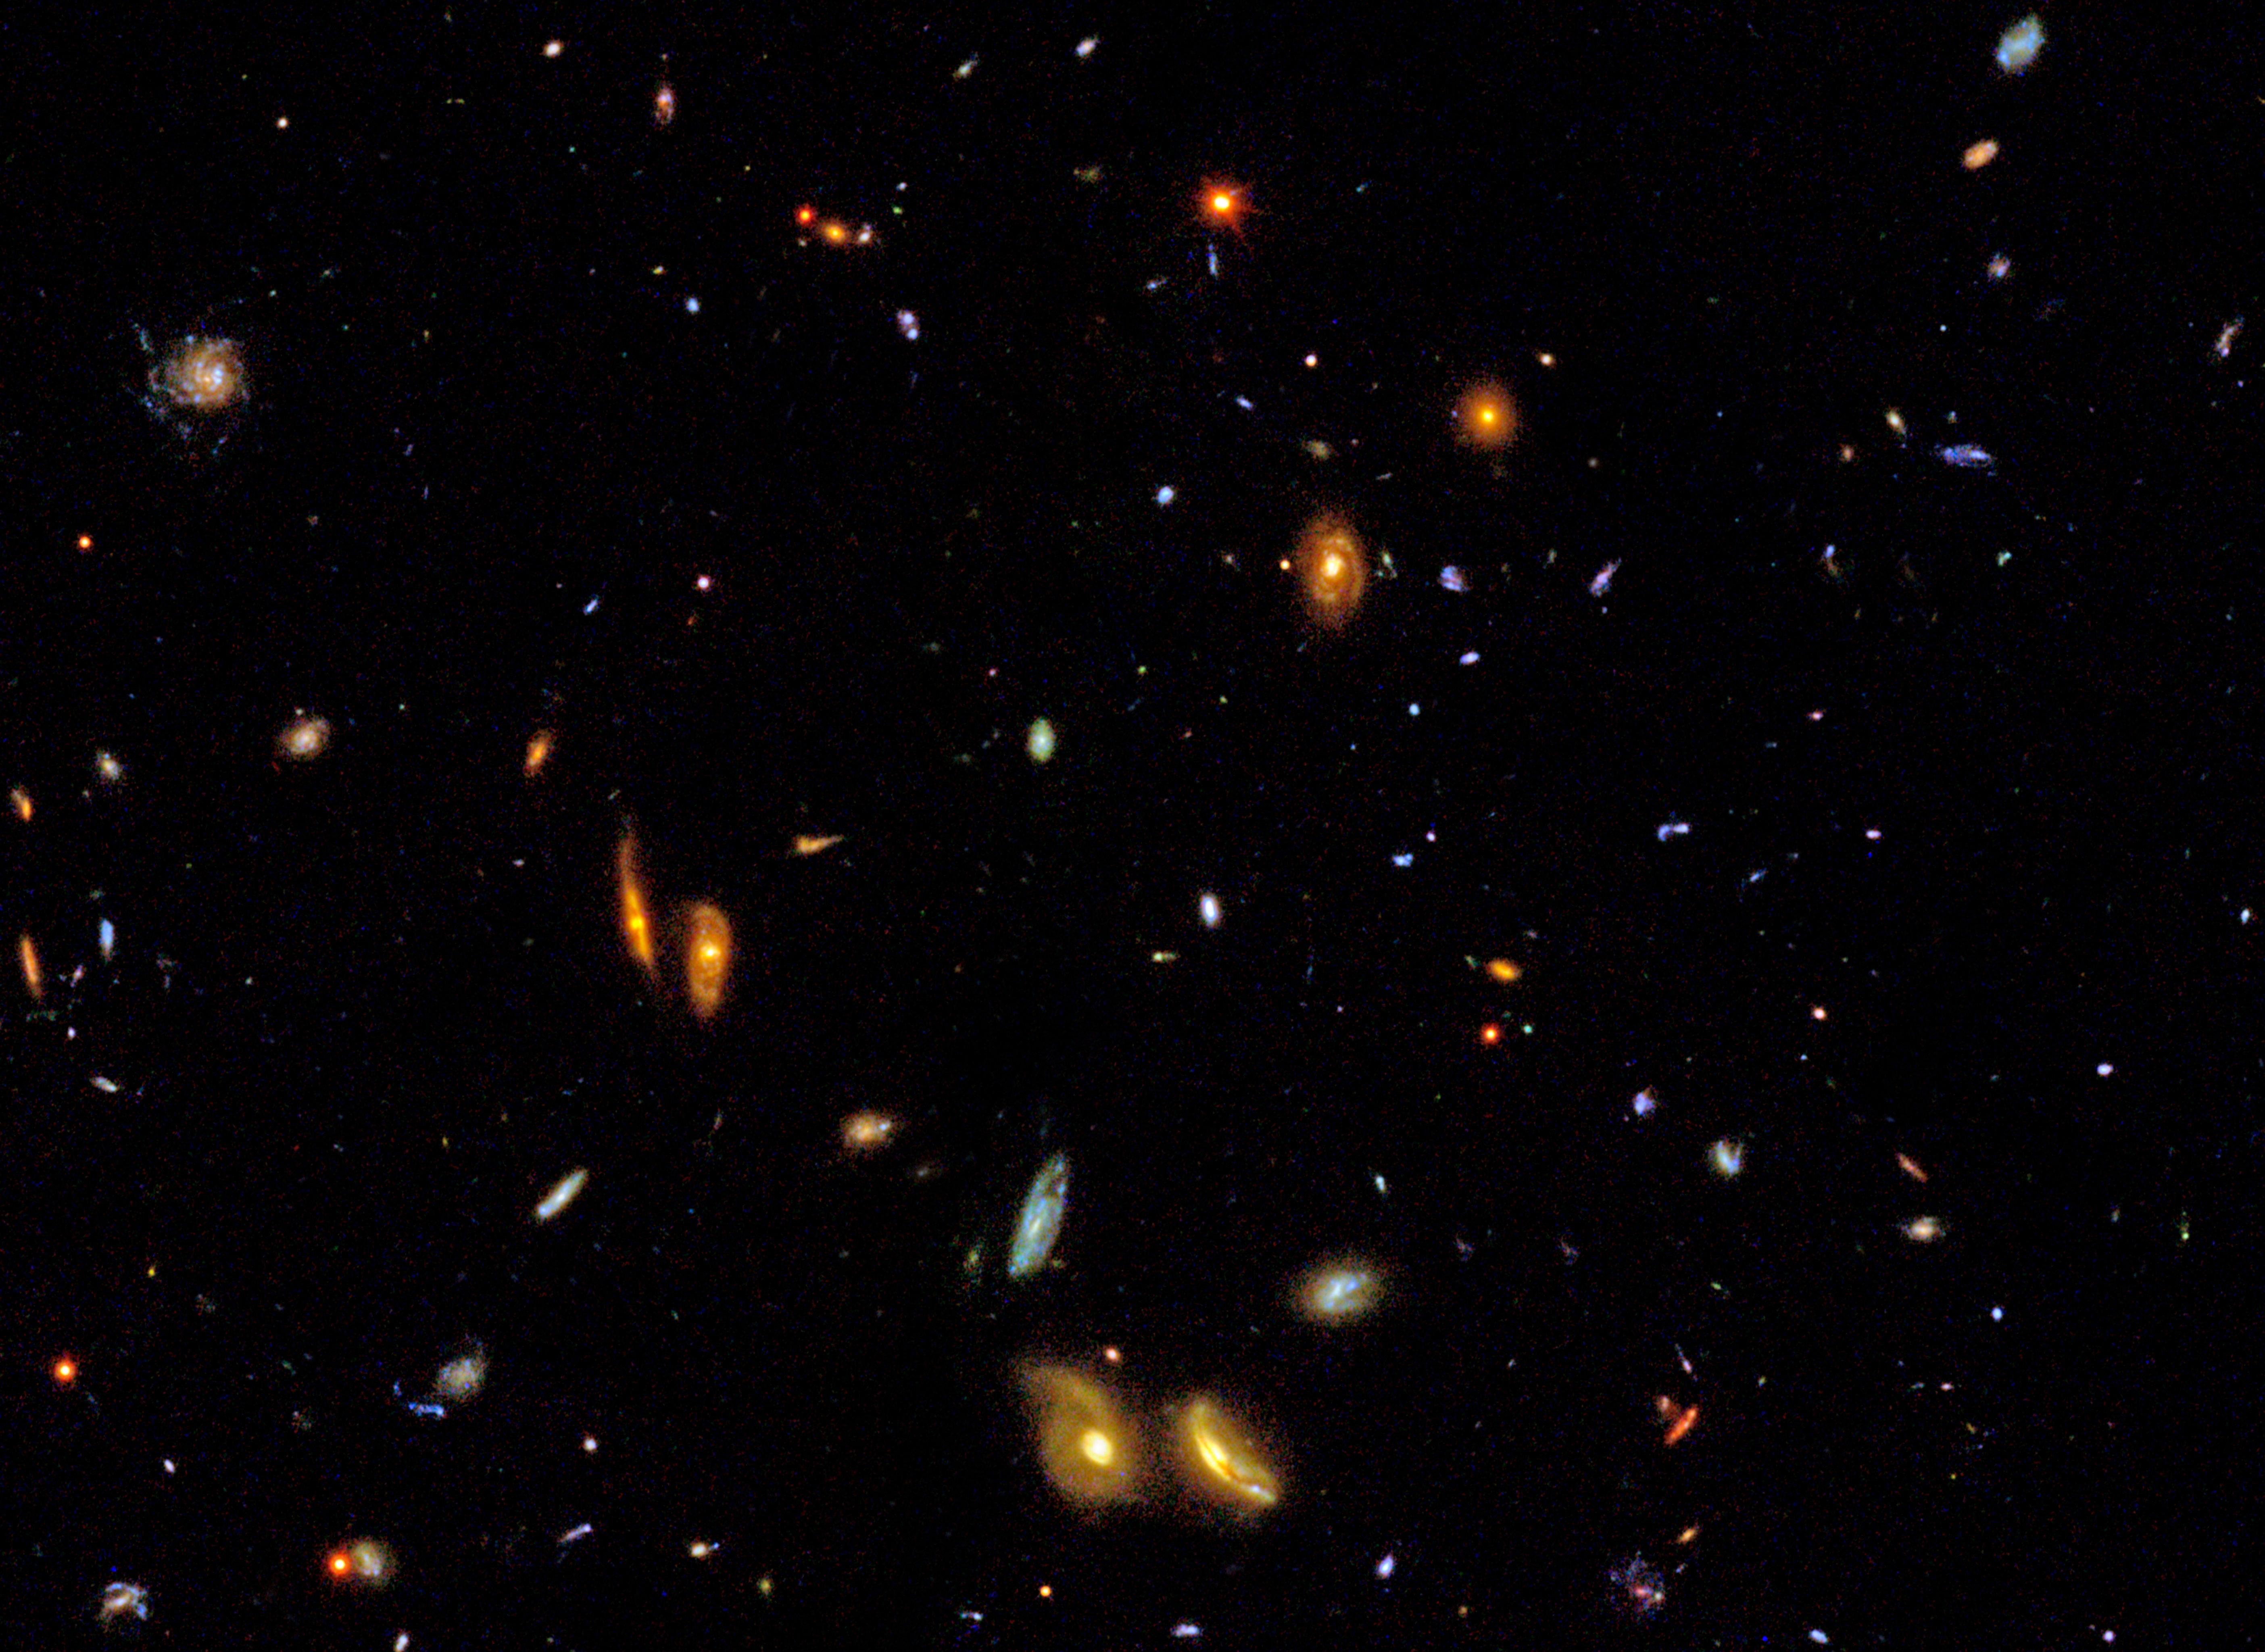

Sample Frame from IMAX Film “Hubble: Galaxies Across Space and Time”

The IMAX short film "Hubble: Galaxies Across Space and Time" transforms images and data from NASA's Hubble Space Telescope into a voyage that sweeps viewers across the universe and back into cosmic history.

This sample frame from the film shows a vibrant and diverse collection of galaxies within the 650-megapixel-mosaic image created by the Great Observatories Origins Deep Survey. Only a large format film can simultaneously show both the grand scale of thousands of galaxies and the fine details of individual galaxy structure. These galaxies are strewn across billions of light-years, showing representative galaxies at many different distances from Earth. The light from galaxies farther away has taken longer to reach us, and we see them as they were further back in time. Hence, the image also shows representative galaxies at many different times in the universe's history.

Credit: NASA, ESA and F. Summers (STScI)